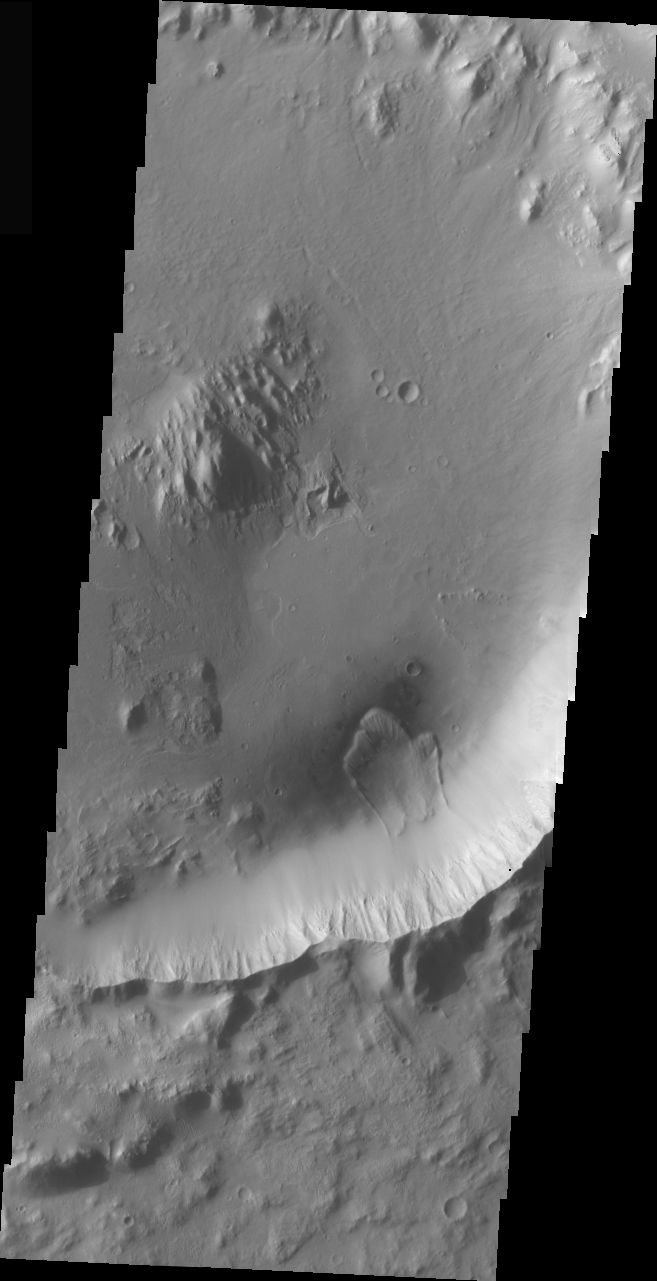

Landslide in a Crater

The landslide in this VIS image is located inside an impact crater in the Elysium region of Mars. The unnamed crater is located at the margin of the volcanic flows from the Elysium Mons complex.

Image information: VIS instrument. Latitude 1.2, Longitude 134 East (226 West). 19 meter/pixel resolution.

Note: this THEMIS visual image has not been radiometrically nor geometrically calibrated for this preliminary release. An empirical correction has been performed to remove instrumental effects. A linear shift has been applied in the cross-track and down-track direction to approximate spacecraft and planetary motion. Fully calibrated and geometrically projected images will be released through the Planetary Data System in accordance with Project policies at a later time.

NASA’s Jet Propulsion Laboratory manages the 2001 Mars Odyssey mission for NASA’s Office of Space Science, Washington, D.C. The Thermal Emission Imaging System (THEMIS) was developed by Arizona State University, Tempe, in collaboration with Raytheon Santa Barbara Remote Sensing. The THEMIS investigation is led by Dr. Philip Christensen at Arizona State University. Lockheed Martin Astronautics, Denver, is the prime contractor for the Odyssey project, and developed and built the orbiter. Mission operations are conducted jointly from Lockheed Martin and from JPL, a division of the California Institute of Technology in Pasadena.

Credit: NASA/JPL/Arizona State University